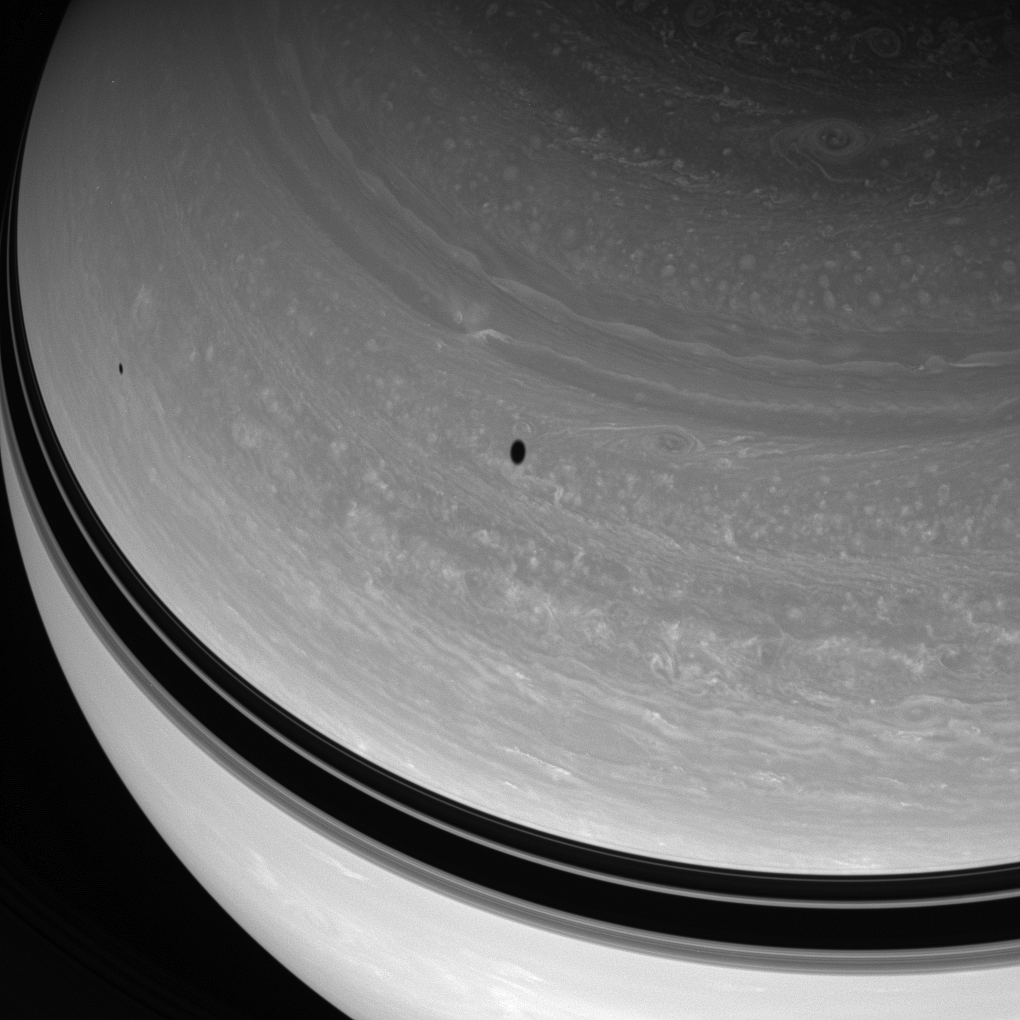

Beauty Marks

Two dark spots drift across the northern skies of Saturn. The shadows are cast by the moons Tethys and Mimas.

Tethys (1,071 kilometers, or 665 miles across) orbits farther from Saturn than Mimas (397 kilometers, or 247 miles across) and casts the larger of the two shadows here.

This view looks toward the unilluminated side of the rings from about 46 degrees above the ringplane.The image was taken in visible light with the Cassini spacecraft wide-angle camera on March 30, 2008. The view was obtained at a distance of approximately 1.2 million kilometers (720,000 miles) from Saturn. Image scale is 66 kilometers (41 miles) per pixel.

The Cassini-Huygens mission is a cooperative project of NASA, the European Space Agency and the Italian Space Agency. The Jet Propulsion Laboratory, a division of the California Institute of Technology in Pasadena, manages the mission for NASA’s Science Mission Directorate, Washington, D.C. The Cassini orbiter and its two onboard cameras were designed, developed and assembled at JPL. The imaging operations center is based at the Space Science Institute in Boulder, Colo.

Credit: NASA/JPL/Space Science Institute